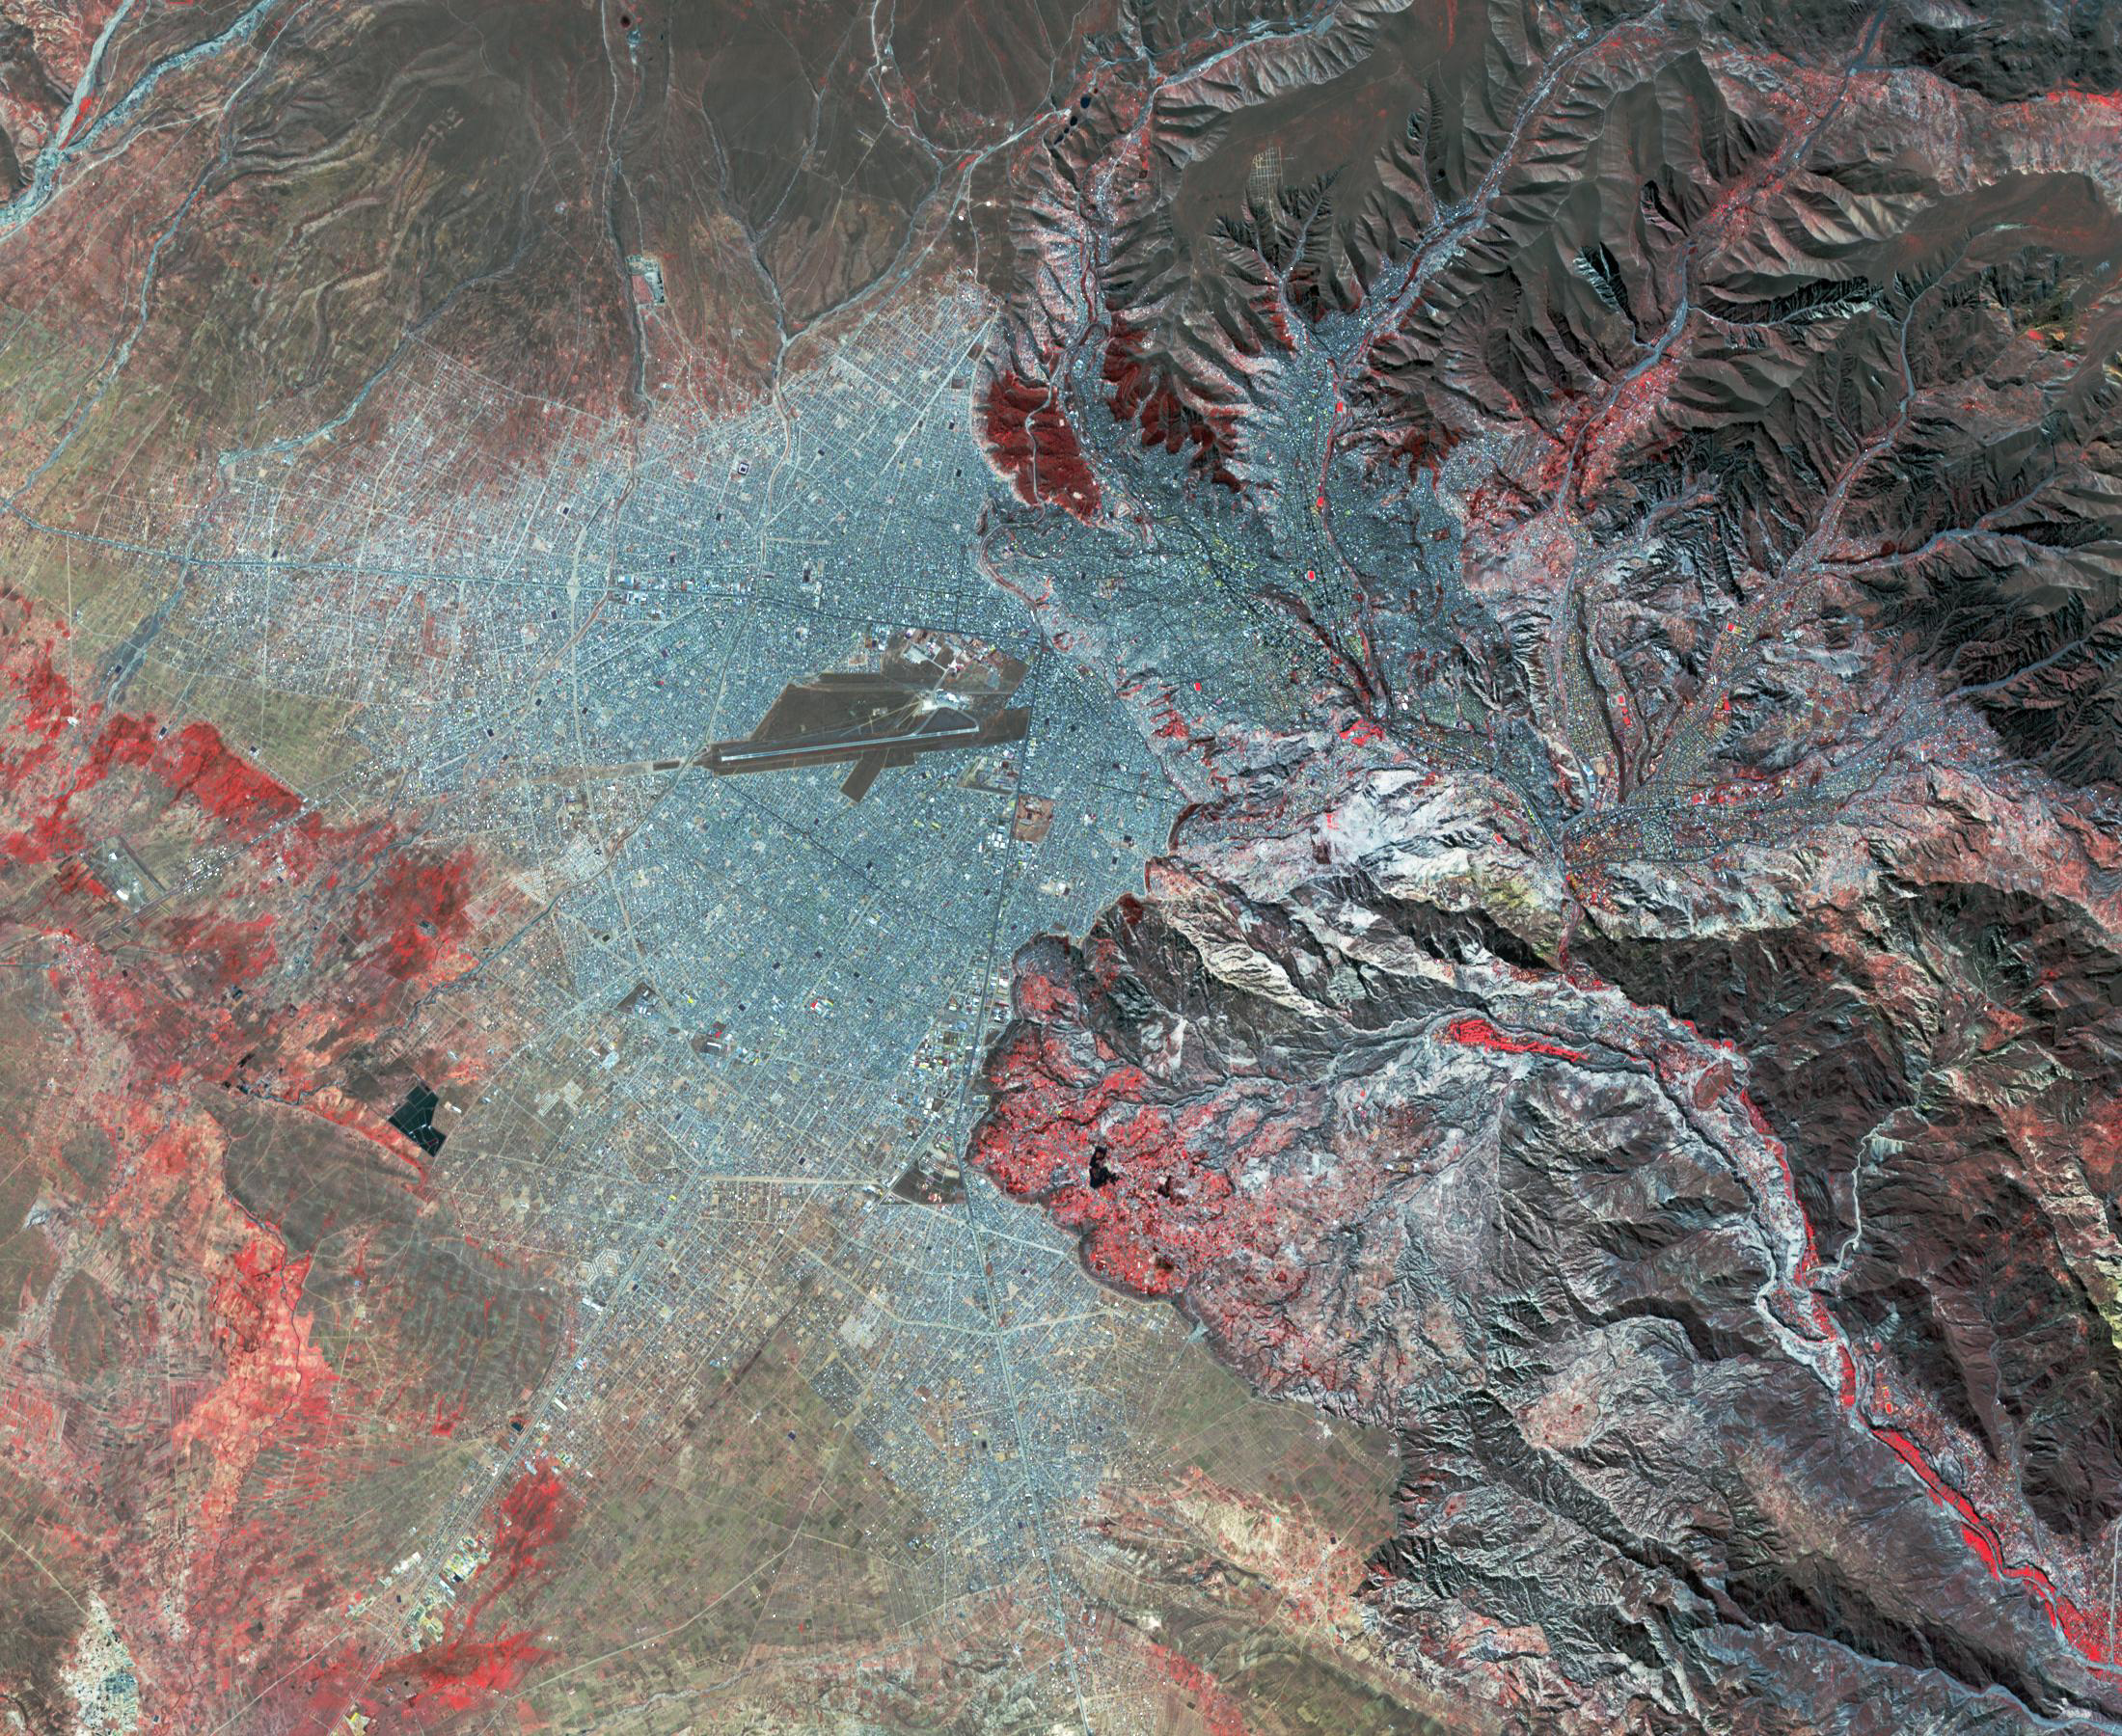

La Paz, Bolivia

Landsat, July 30, 1986

La Paz, Bolivia is the highest capital in the world, located on the Andes’ Altiplano plateau at more than 3500 meters above sea level. It is situated in a bowl-like depression, surrounded by high mountains. La Paz was founded in 1548 by Spanish conquistadors at the site of the Inca settlement of Laja. Like many South American cities, La Paz and its suburbs have seen remarkable growth in the last 30 years. From 1986 to 2017 the population grew from about 400,000 to over 2.3 million. The Landsat image was acquired July 30, 1986, and the ASTER image July 11, 2017. The images cover an area of 27 by 33 kilometers, and are located at 16.5 degrees south, 68.1 degrees west.

With its 14 spectral bands from the visible to the thermal infrared wavelength region and its high spatial resolution of about 50 to 300 feet (15 to 90 meters), ASTER images Earth to map and monitor the changing surface of our planet. ASTER is one of five Earth-observing instruments launched Dec. 18, 1999, on Terra. The instrument was built by Japan’s Ministry of Economy, Trade and Industry. A joint U.S./Japan science team is responsible for validation and calibration of the instrument and data products.

The broad spectral coverage and high spectral resolution of ASTER provides scientists in numerous disciplines with critical information for surface mapping and monitoring of dynamic conditions and temporal change. Example applications are monitoring glacial advances and retreats; monitoring potentially active volcanoes; identifying crop stress; determining cloud morphology and physical properties; wetlands evaluation; thermal pollution monitoring; coral reef degradation; surface temperature mapping of soils and geology; and measuring surface heat balance.

The U.S. science team is located at NASA’s Jet Propulsion Laboratory in Pasadena, Calif. The Terra mission is part of NASA’s Science Mission Directorate, Washington.

Credit: NASA/METI/AIST/Japan Space Systems, and U.S./Japan ASTER Science Team